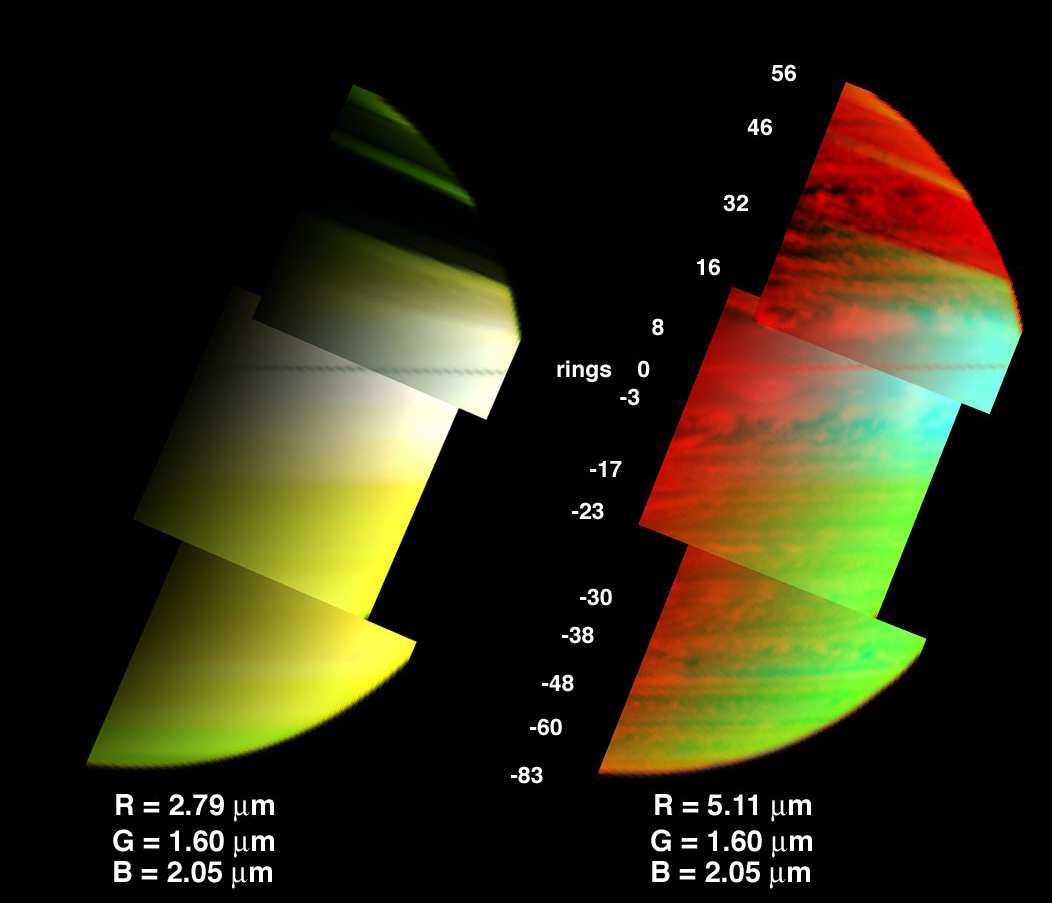

A 3-D View of Saturn’s Clouds and Hazes

Saturn’s clouds and hazes at three different levels in the atmosphere are depicted in the image on the right, as observed by the visual infrared mapping spectrometer on the Cassini spacecraft.

In the image, red represents the deepest clouds yet found on Saturn. They are at an altitude where pressure is nearly double Earth’s sea-level air pressure. The spectrometer saw these clouds using a 5.1 micron wavelength. Brightness levels in the original image were inverted to show cloud as bright features. Green is an image taken simultaneously at 1.6 micron wavelength, showing upper-level clouds near and above the altitude where atmospheric pressure equals Earth’s sea-level air pressure, a pressure expressed as 1 bar. Blue is an image taken at 2.05 micron, a wavelength which is limited to showing only higher cloud level due to absorption of light by the hydrogen gas comprising the bulk of Saturn’s atmosphere. Blue indicated clouds of an altitude where atmospheric pressure is only about 70 percent of Earth’s sea-level air pressure. Thus, the aqua-colored feature over the equator is high-altitude haze residing 10 kilometers (6 miles) altitude above the typical zonal features seen in reflected sunlight over the planet (green).

The image on the left shows only the upperatmosphere above the 1-bar level, and is the view seen in reflected sunlight as observed by cameras not capable of seeing the thermal radiation of Saturn. Red in this image was taken at 2.79 micron, a wavelength that absorbs ammonia. The greenish appearance of the south pole indicates that ammonia gas is enhanced there.

As opposed to the uniform bands of hazes and clouds seen over the planet at pressures near and less than 1 bar, clouds at the 2-bar level (red, in right-hand image) are distinct, and come in a variety of shapes and sizes.

These images were acquired by Cassini’s visual infrared mapping spectrometer on June 28, 2005, from a distance of 1.2 million kilometers (745,645 miles), and at a solar phase angle of 102 degrees.

The Cassini-Huygens mission is a cooperative project of NASA, the European Space Agency and the Italian Space Agency. The Jet Propulsion Laboratory, a division of the California Institute of Technology in Pasadena, manages the mission for NASA’s Science Mission Directorate, Washington, D.C. The Cassini orbiter was designed, developed and assembled at JPL. The visual and infrared mapping spectrometer team is based at the University of Arizona.

Credit: NASA/JPL/University of Arizona